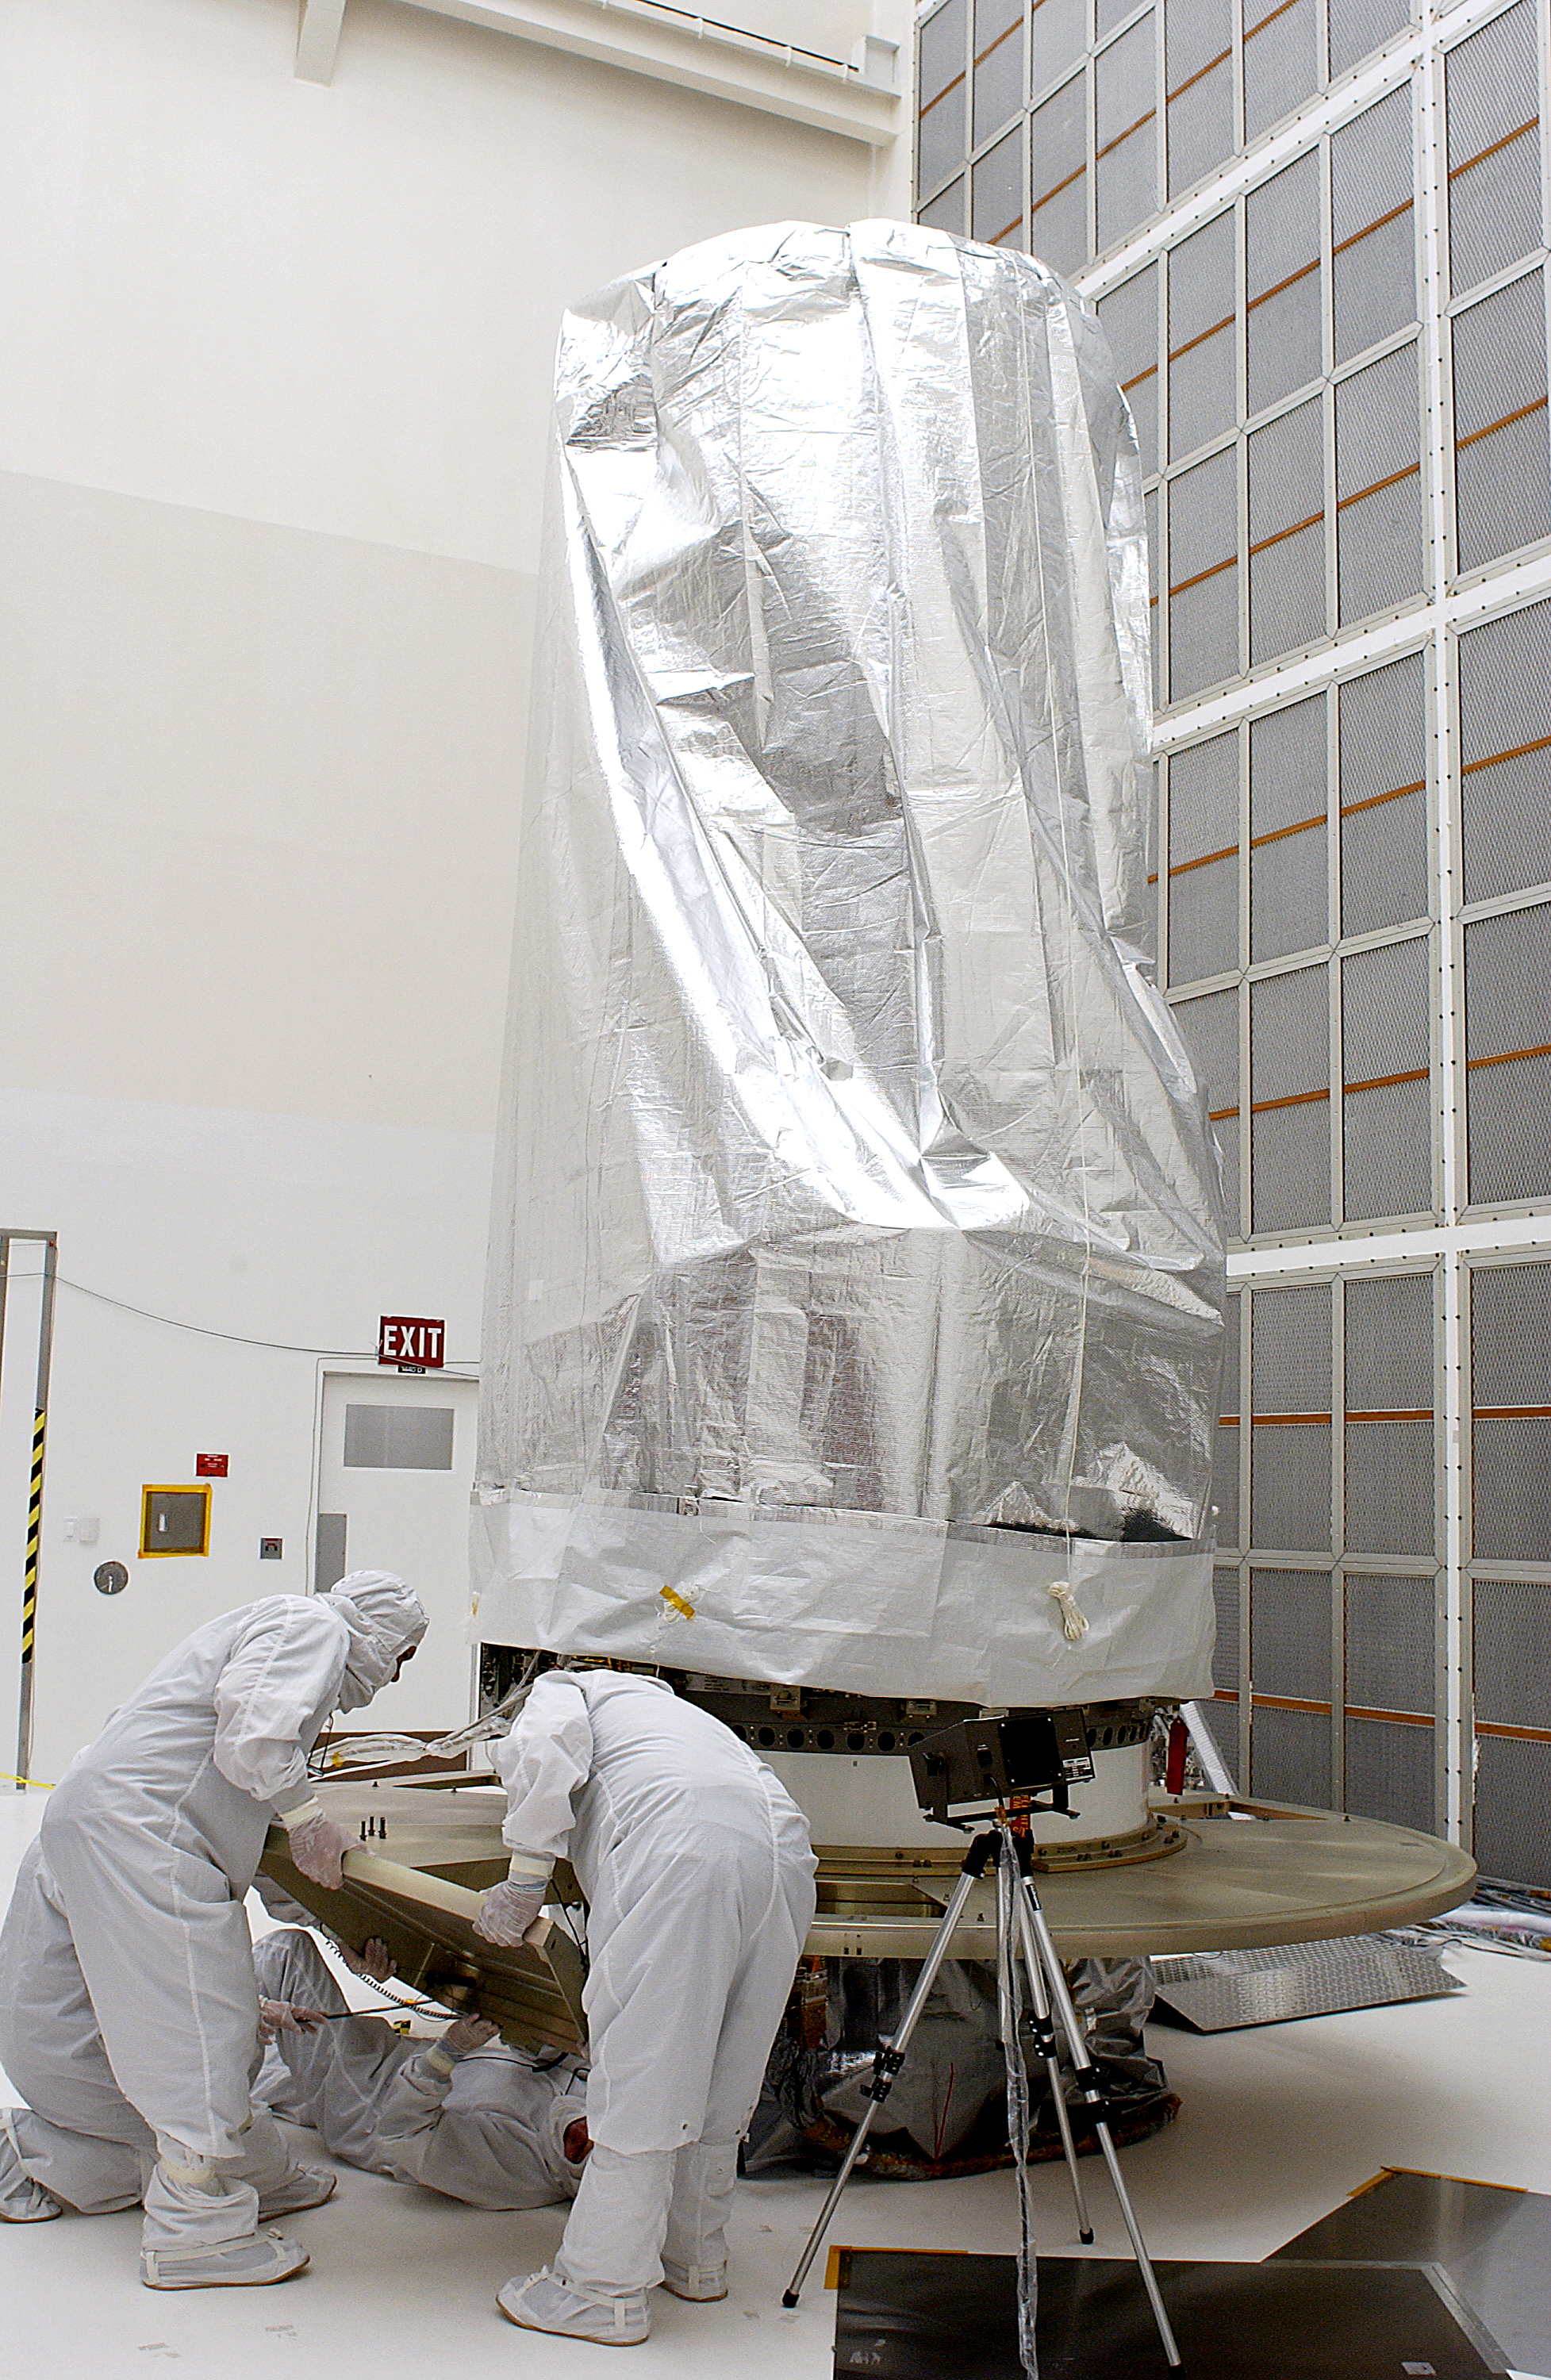

Spitzer in the Clean Room

The Spitzer Space Telescope in the Clean Room at Cape Canaveral, Florida.

Credit: NASA/KSC